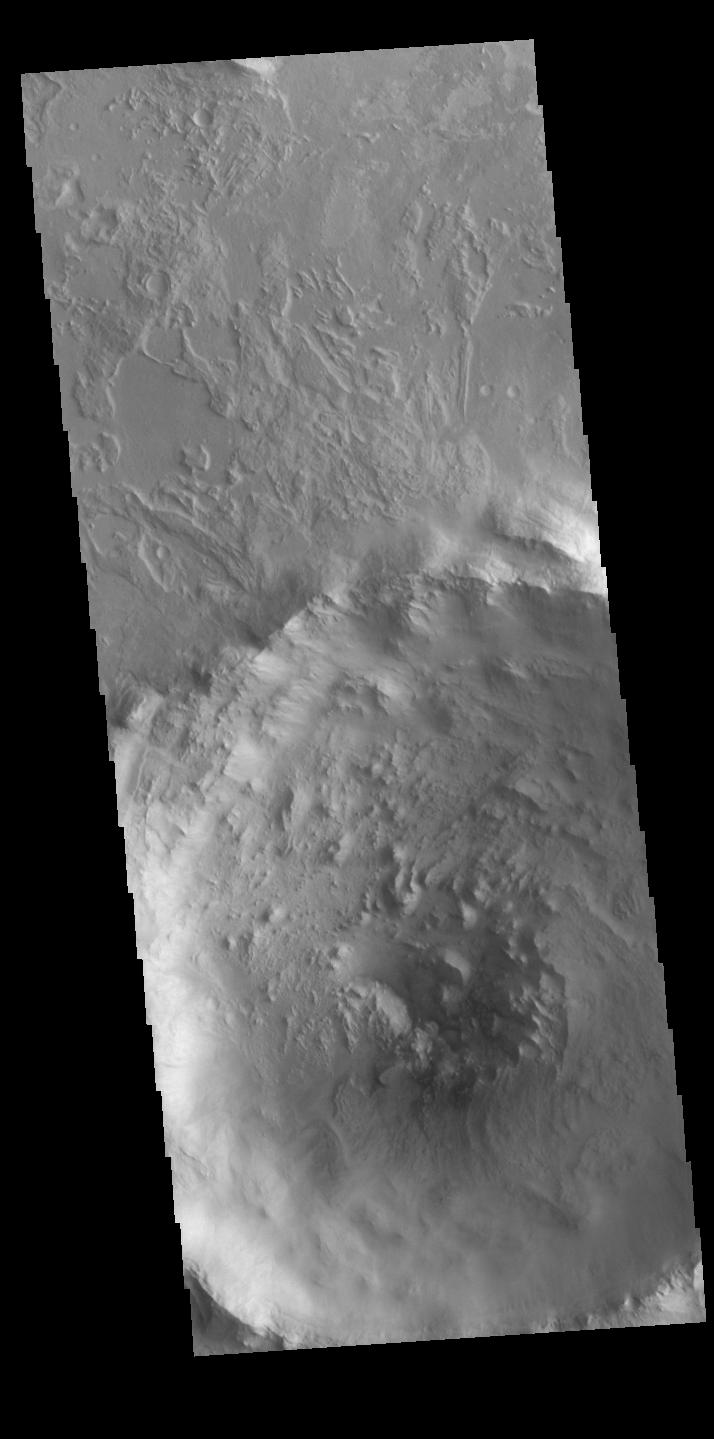

Central Pit Crater

Crater floors can have a range of features, from flat to a central peak or a central pit. This unnamed crater in Terra Sabaea has a central pit. The different floor features develop do due several factors, including the size of the impactor, the geology of the surface material and the geology of the materials at depth.

Credit: NASA/JPL-Caltech/ASU